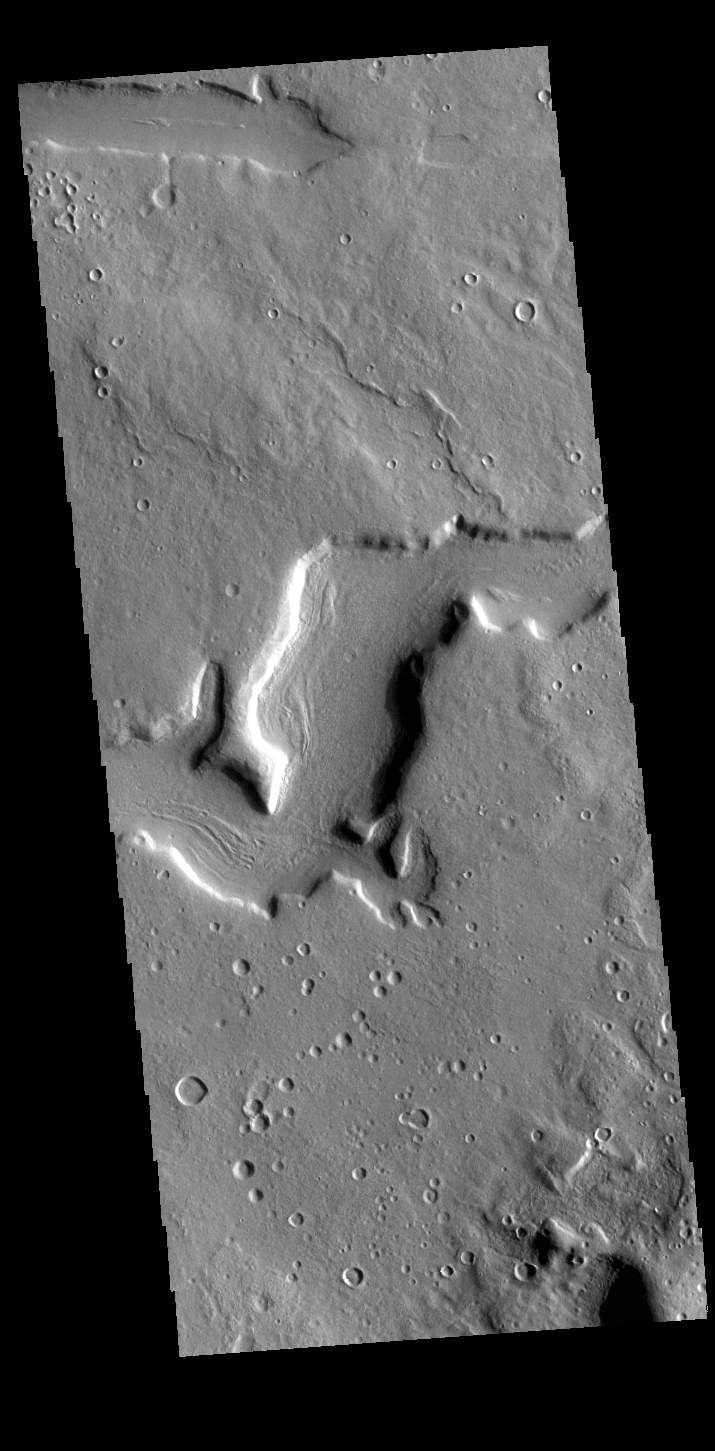

Terra Sabaea Channel

Today’s VIS image shows an unnamed channel in northern Terra Sabaea. The regional boundary between the highlands of Terra Sabaea and lowlands of Utopia Planitia is heavily dissected by both fluid flow channels and extensive faulting.

Credit: NASA/JPL-Caltech/ASU